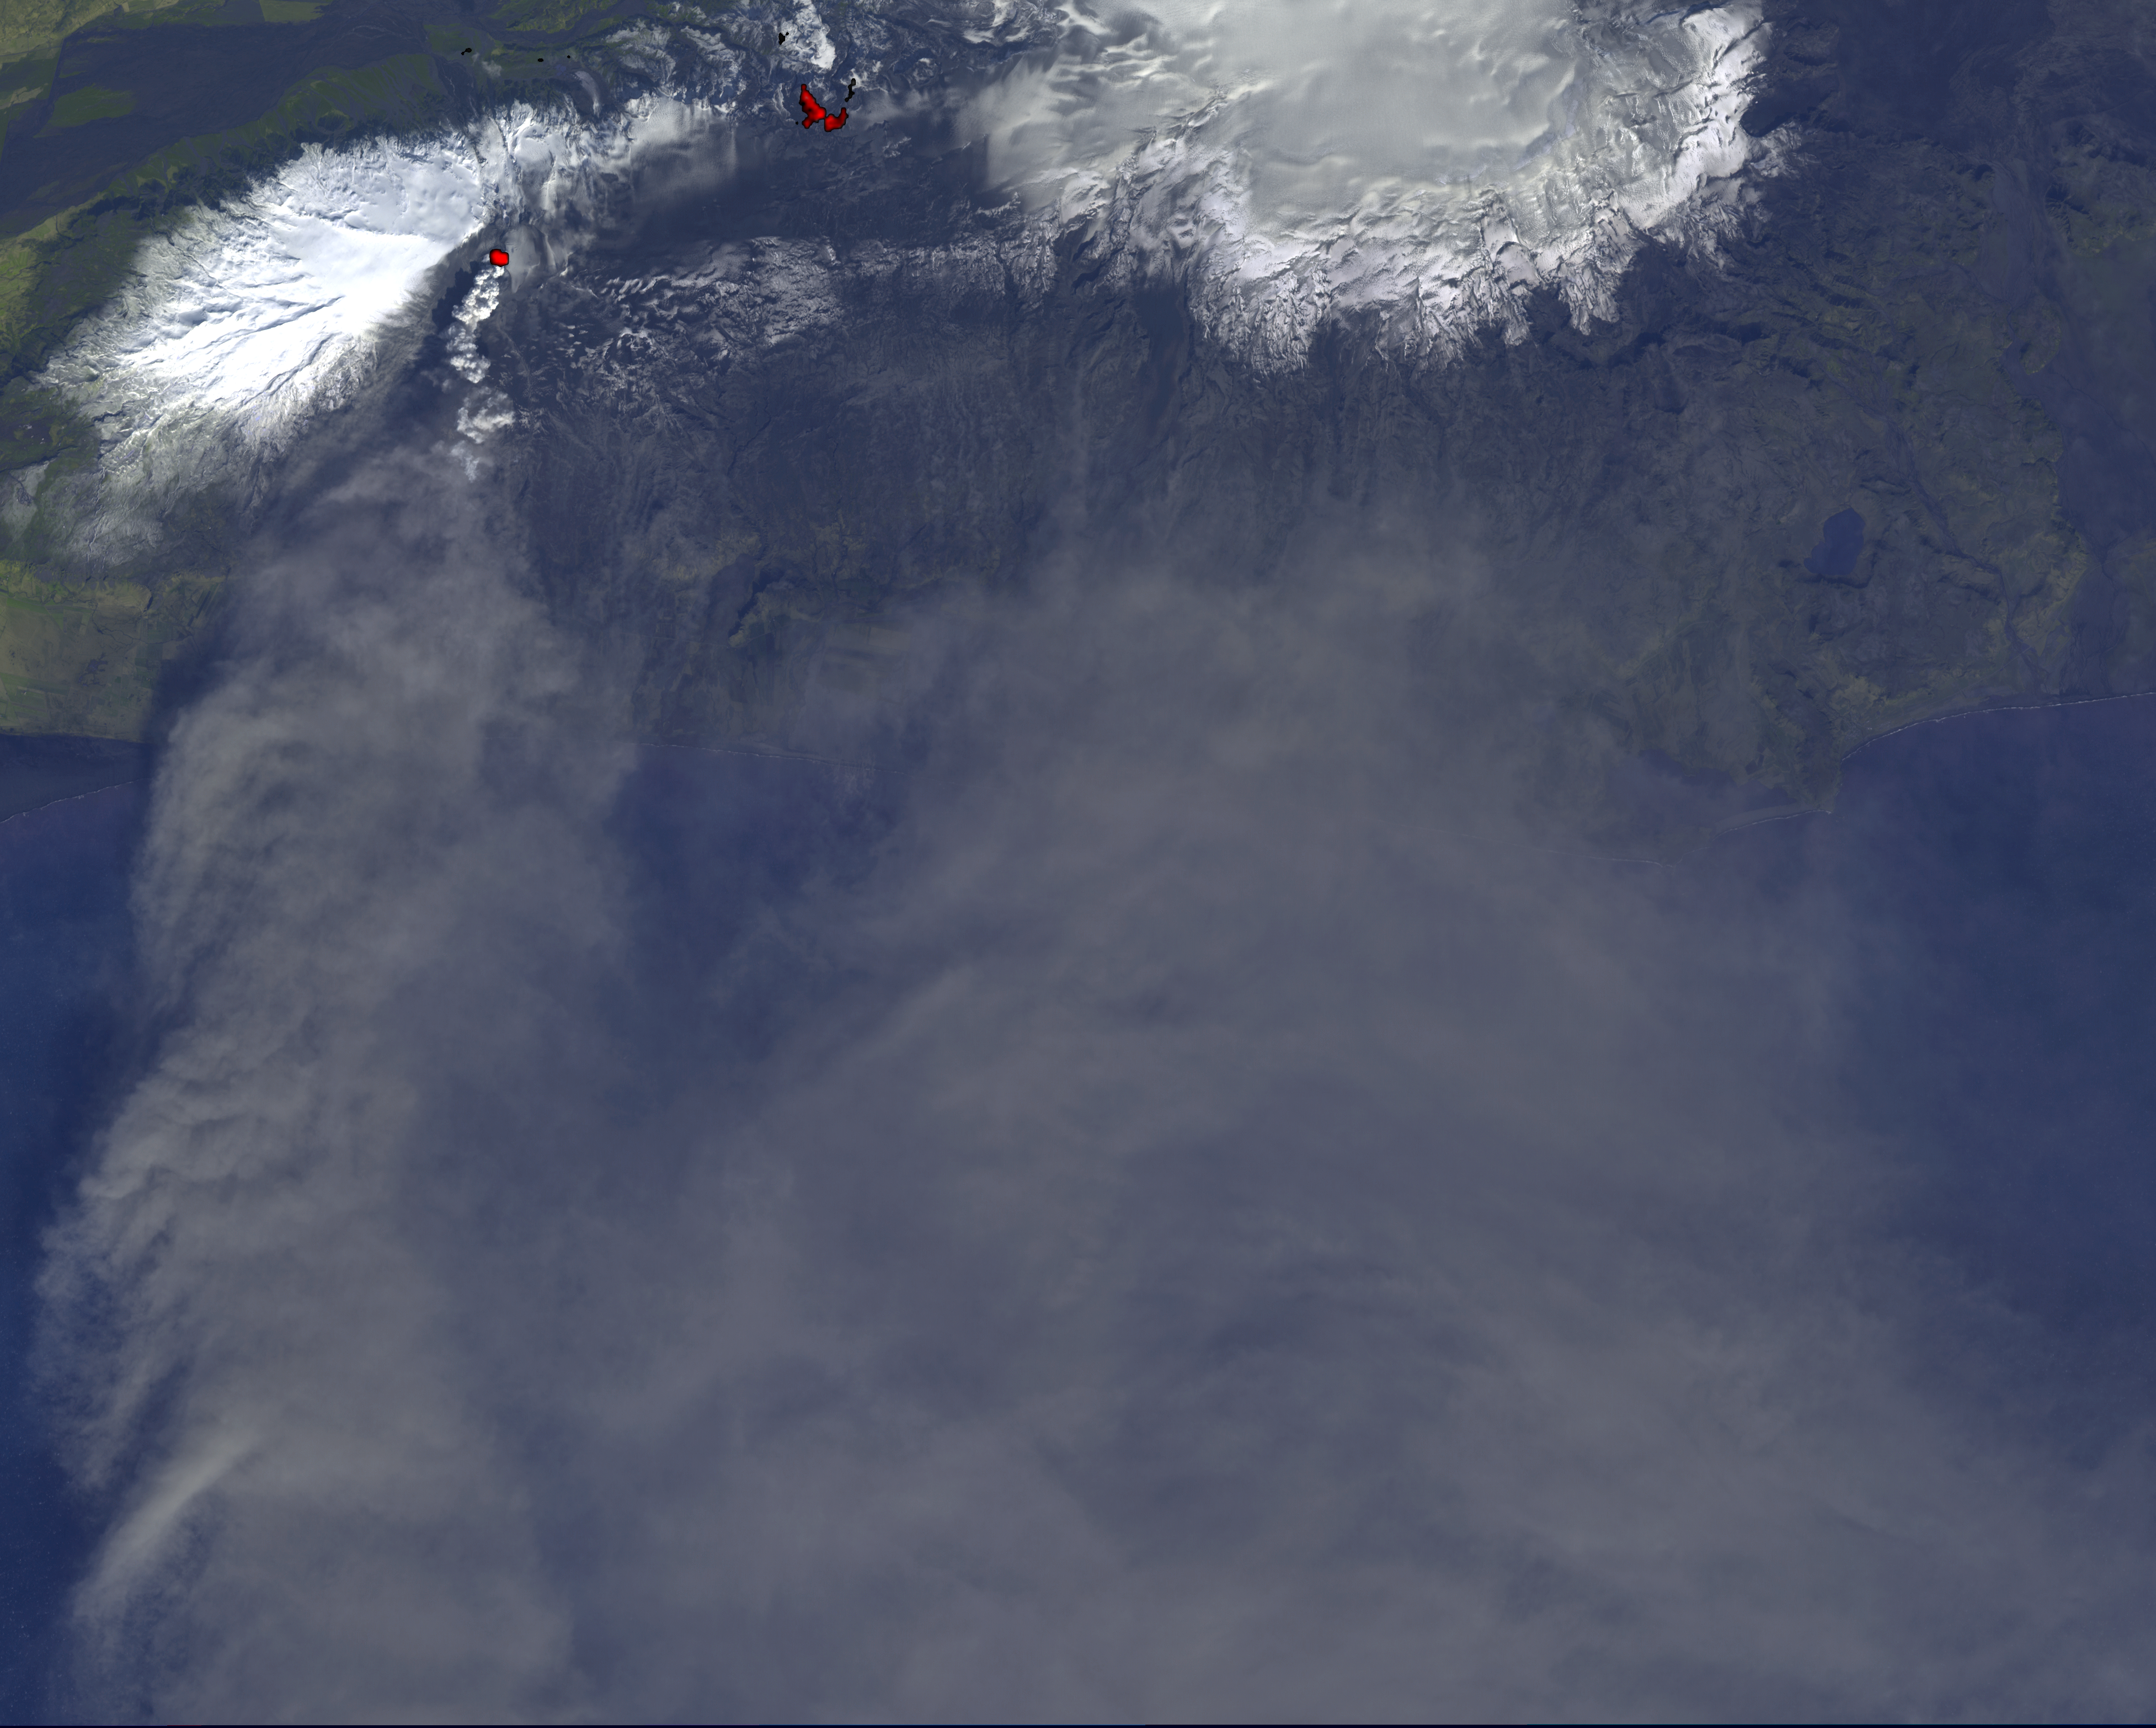

NASA Satellite Tracks Continued Eruption of Iceland Volcano

On Monday, April 19, 2010, the Advanced Spaceborne Thermal Emission and Reflection Radiometer (ASTER) instrument onboard NASA’s Terra spacecraft obtained this image of the continuing eruption of Iceland’s Eyjafjallajökull volcano. The image shows a white eruption column being transported to the south by the prevailing winds. The image is dominated by the gray, ash-laden eruption cloud dispersed south and east by the winds, blowing from the southern Iceland coast towards Europe. The bright red areas mark the hot lava at the present vent, and the still-hot lava flows from the earlier phases of the eruption. The high-temperature material is revealed by ASTER’s thermal infrared bands. This image covers an area of 58.6 by 46.8 kilometers (36.3 by 29 miles). The resolution is 15 meters (49 feet) per pixel.

With its 14 spectral bands from the visible to the thermal infrared wavelength region and its high spatial resolution of 15 to 90 meters (about 50 to 300 feet), ASTER images Earth to map and monitor the changing surface of our planet. ASTER is one of five Earth-observing instruments launched December 18, 1999, on NASA’s Terra. The instrument was built by Japan’s Ministry of Economy, Trade and Industry. A joint U.S./Japan science team is responsible for validation and calibration of the instrument and the data products.

The broad spectral coverage and high spectral resolution of ASTER provides scientists in numerous disciplines with critical information for surface mapping and monitoring of dynamic conditions and temporal change. Example applications are: monitoring glacial advances and retreats; monitoring potentially active volcanoes; identifying crop stress; determining cloud morphology and physical properties; wetlands evaluation; thermal pollution monitoring; coral reef degradation; surface temperature mapping of soils and geology; and measuring surface heat balance.

The ASTER U.S. science team is located at NASA’s Jet Propulsion Laboratory, Pasadena, Calif. The Terra mission is part of NASA’s Science Mission Directorate, Washington, D.C.

Credit: NASA/GSFC/METI/ERSDAC/JAROS, and U.S./Japan ASTER Science Team